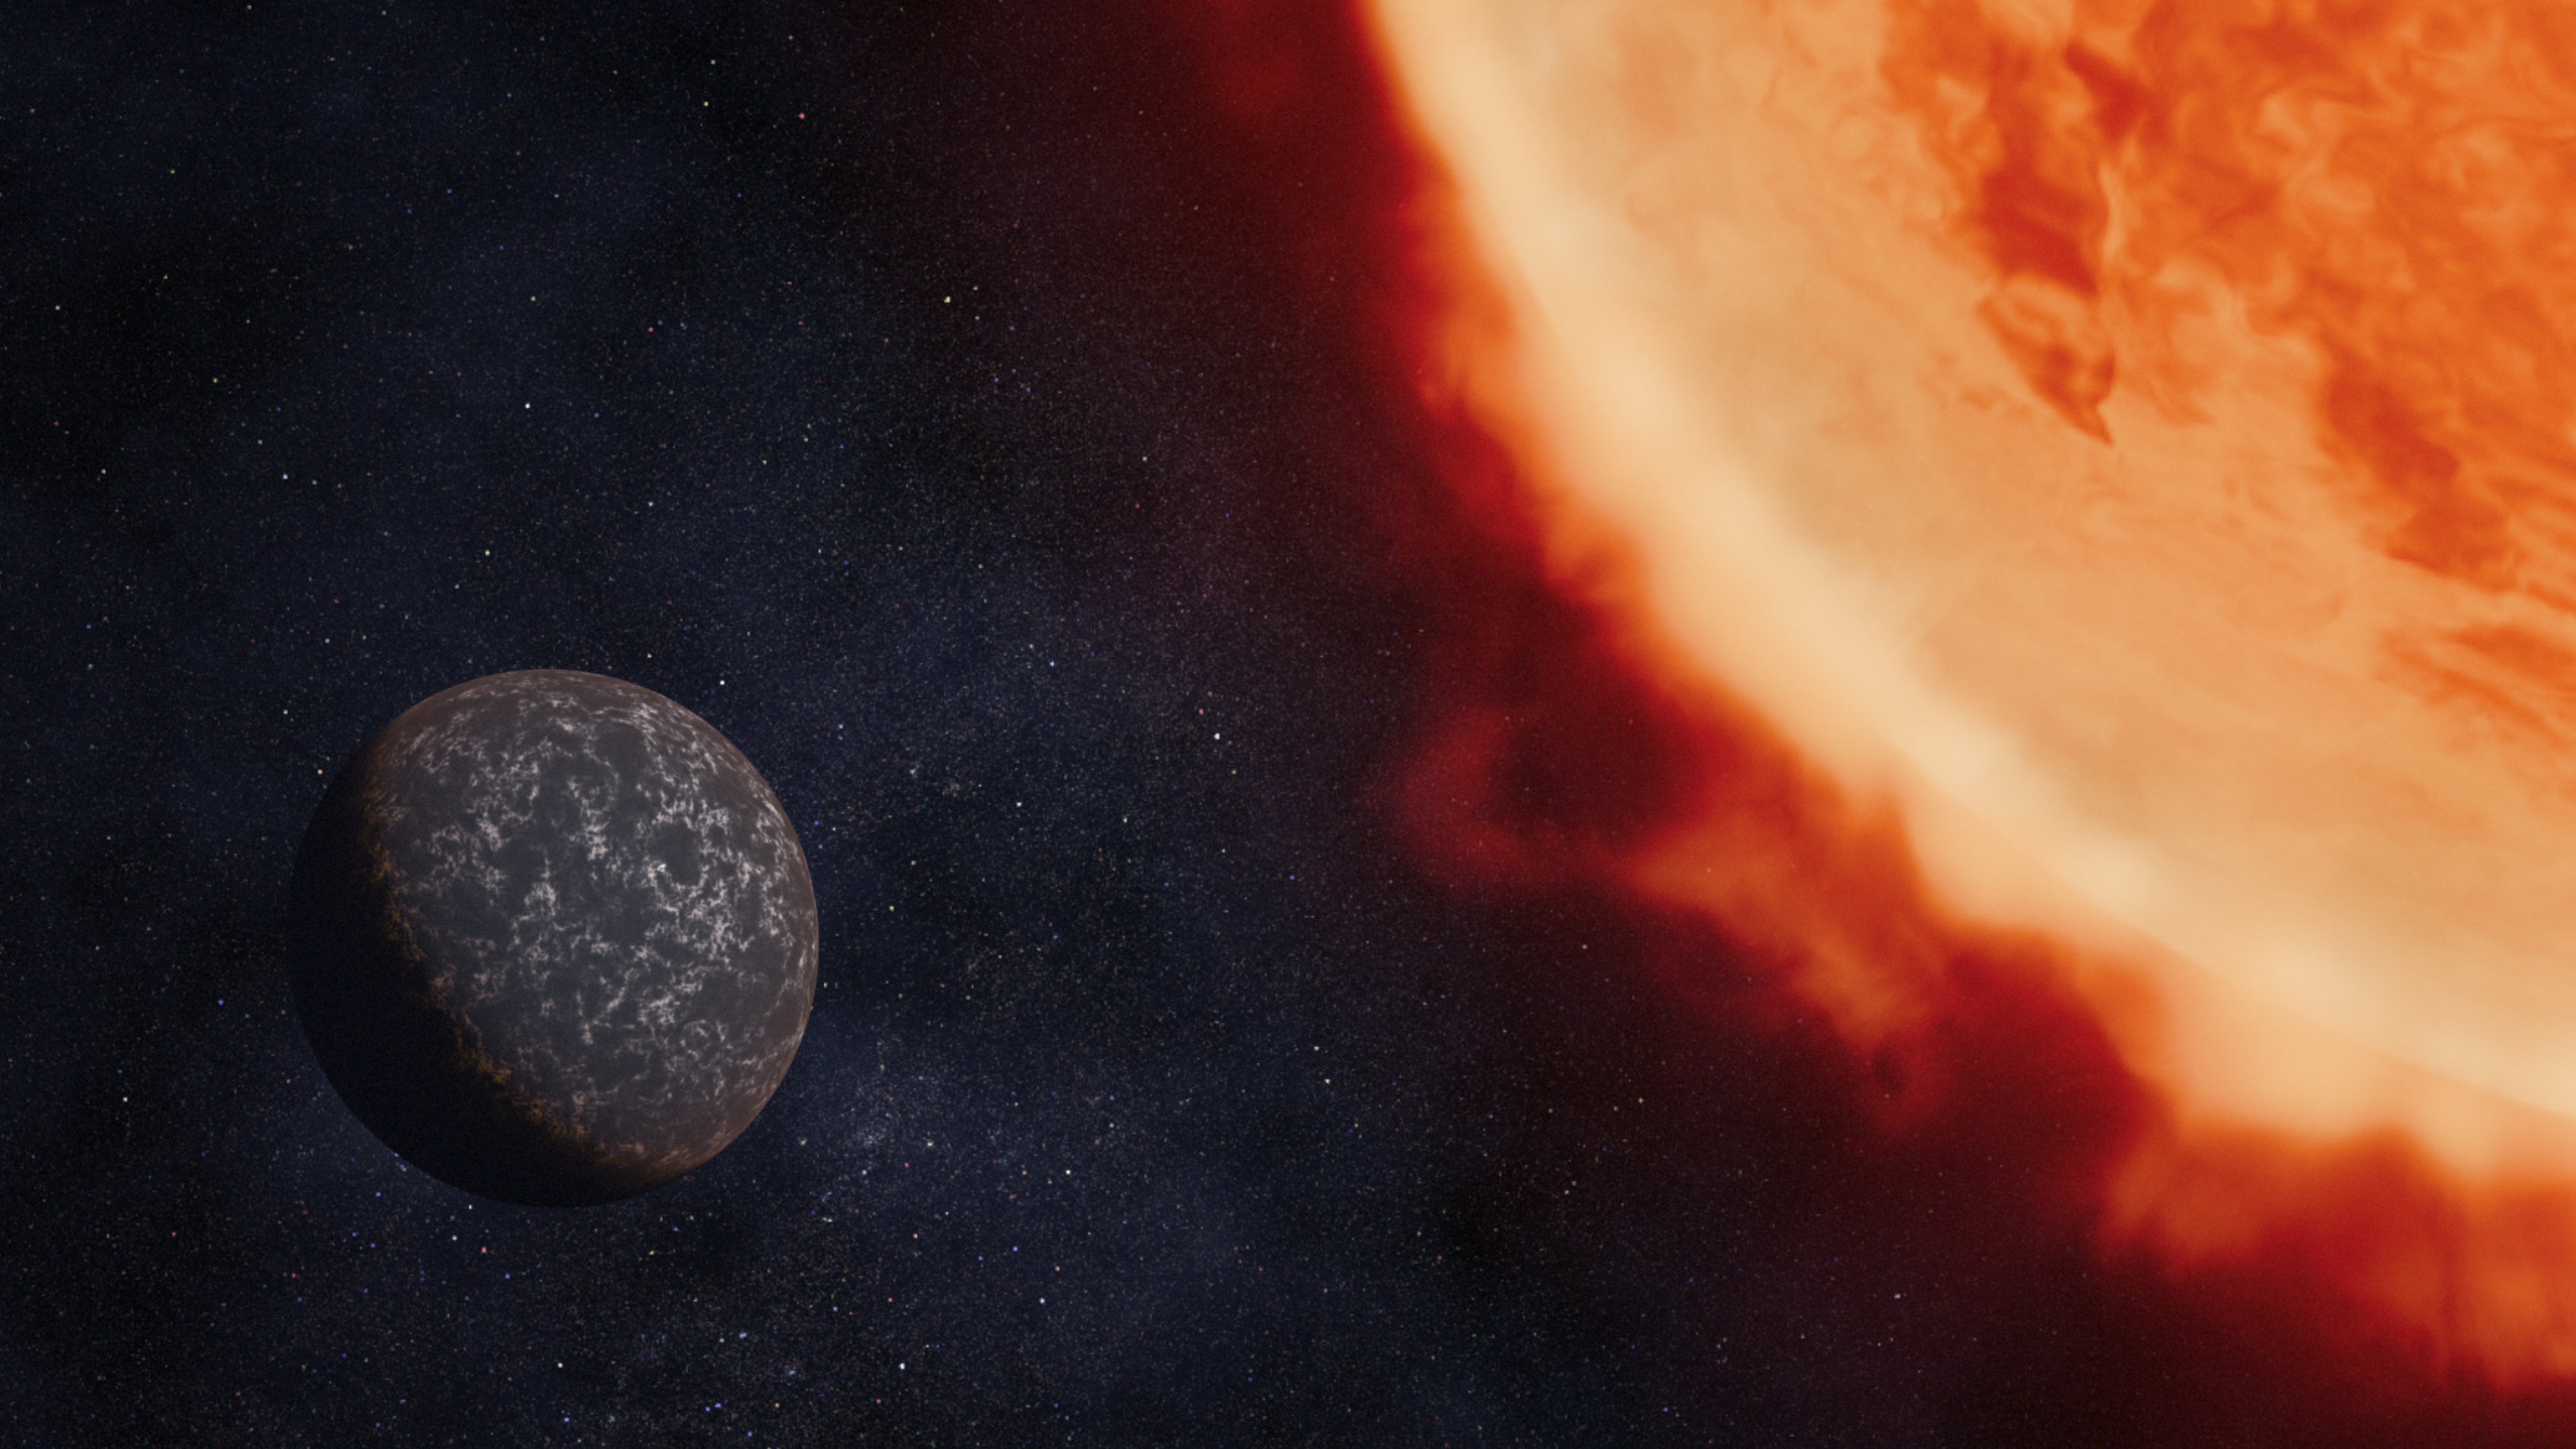

Illustration of Exoplanet LHS 3844 b and Its Star

Illustration showing what exoplanet LHS 3844 b could look like, based on current understanding of the planet.

LHS 3844 b is a rocky planet with a diameter 1.3 times that of Earth orbiting 0.006 astronomical units from its cool red dwarf star. The planet is hot, with dayside temperatures calculated to be greater than 1,000 degrees Fahrenheit (greater than about 525 degrees Celsius).

Previous studies show that the planet is unlikely to have a substantial atmosphere and that the surface may be composed of dark, perhaps basaltic, rock.

Observations of the planet’s thermal emission spectrum using Webb’s Mid-Infrared Instrument (MIRI) will provide more evidence to help determine what the surface is made of.

Credit: Artwork: NASA, ESA, CSA, Dani Player (STScI)